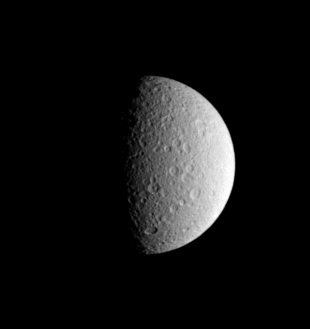

Rhea’s Memory

The story of the solar system is written upon the faces of its many worlds, such as Saturn’s icy moon Rhea, seen here in an image from Cassini. The moon’s many impact craters attest to its violent beginnings and more than four billion years of subsequent history. Rhea is 1,528 kilometers (949 miles) across.

Most moons in the outer solar system are icy, in contrast to the rocky inner planets and Earth’s moon. When the planets and their moons first formed around our Sun, conditions were cold enough at Saturn’s distance that ices could condense to form solid bodies like Rhea. Since its formation, Rhea has been battered by the leftover debris of planet building, although at a much lower rate for the past 3.8 billion years or so.

North on Rhea is up and rotated about 20 degrees to the left. This view shows principally the leading hemisphere on Rhea.

The image was taken in visible light with the Cassini spacecraft narrow-angle camera on May 5, 2005, at a distance of approximately 1.4 million kilometers (900,000 miles) from Rhea and at a Sun-Rhea-spacecraft, or phase, angle of 78 degrees. The image scale is 9 kilometers (6 miles) per pixel.

The Cassini-Huygens mission is a cooperative project of NASA, the European Space Agency and the Italian Space Agency. The Jet Propulsion Laboratory, a division of the California Institute of Technology in Pasadena, manages the mission for NASA’s Science Mission Directorate, Washington, D.C. The Cassini orbiter and its two onboard cameras were designed, developed and assembled at JPL. The imaging team is based at the Space Science Institute, Boulder, Colo.

Credit: NASA/JPL/Space Science Institute